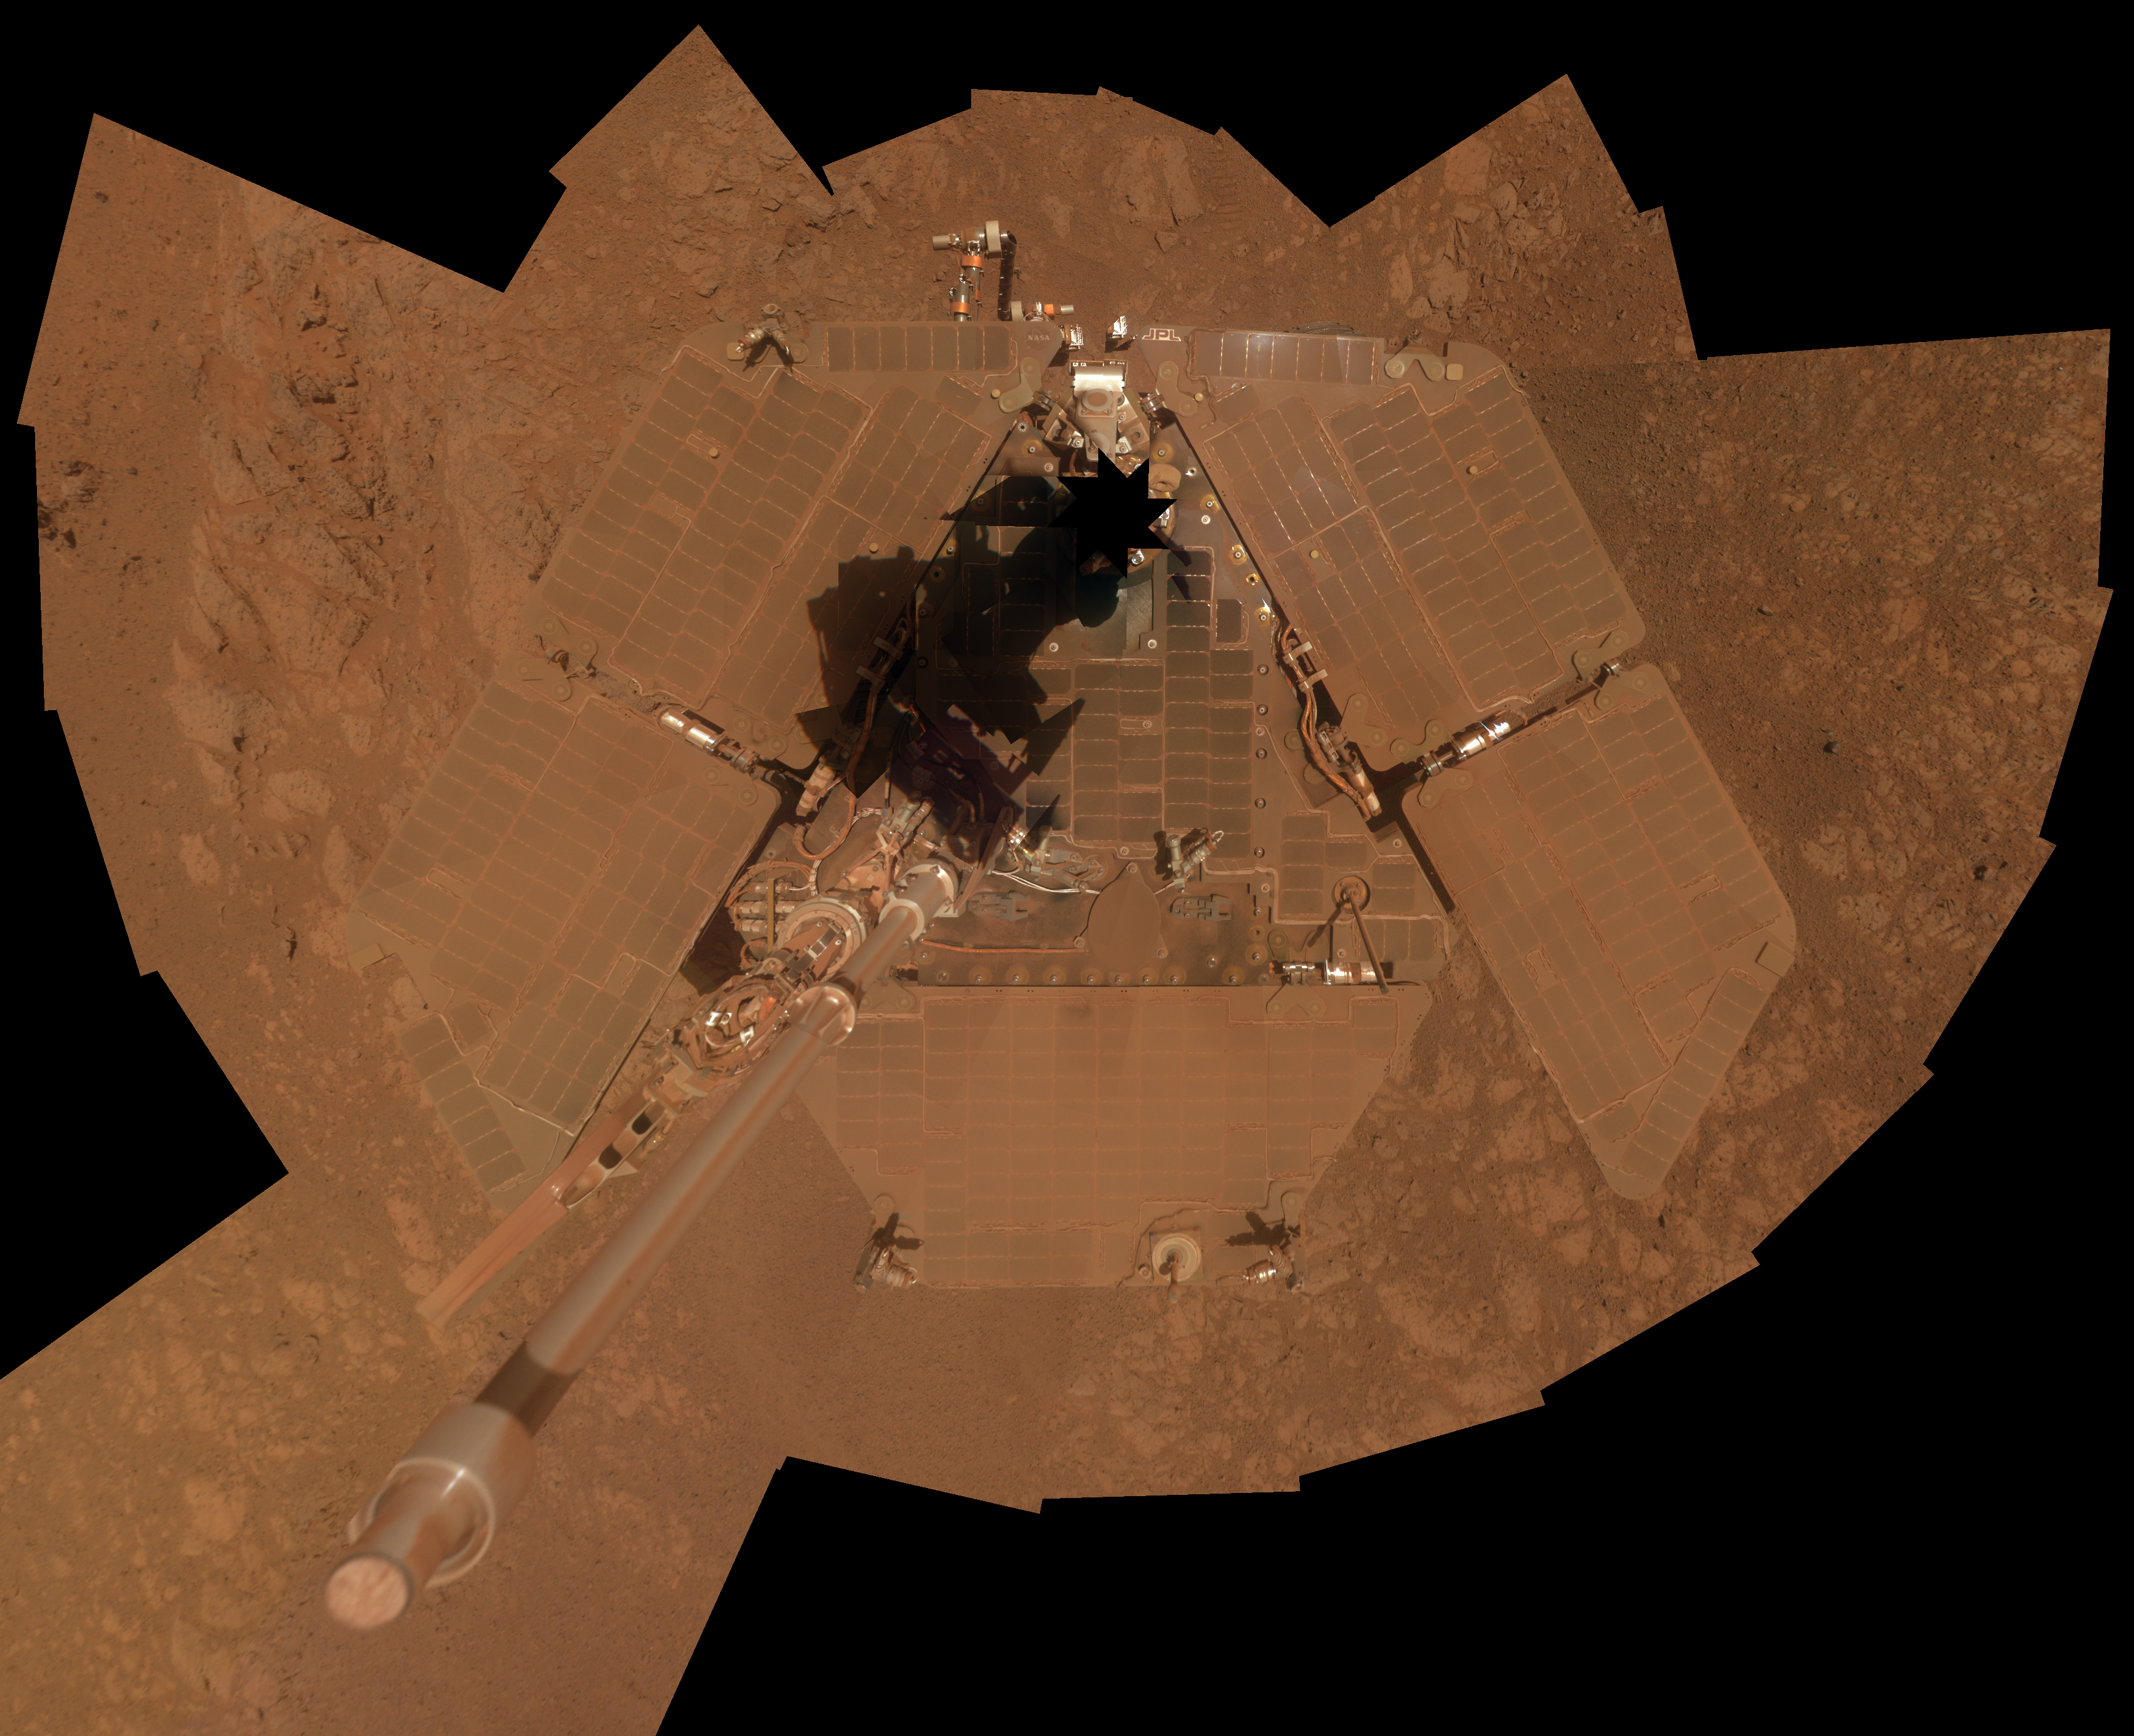

Self-Portrait by Opportunity Mars Rover in January 2014

NASA’s Mars Exploration Rover Opportunity recorded the component images for this self-portrait about three weeks before completing a decade of work on Mars. The rover’s panoramic camera (Pancam) took the images during the interval Jan. 3, 2014, to Jan. 6, 2014, a few days after winds removed some of the dust that had been accumulating on the rover’s solar panels.

Opportunity landed on Mars on Jan. 25, 2004, Universal Time (Jan. 24, 2004, PST) for a mission that was planned to last three months. It is still active 10 Earth years later.

This image is presented as a vertical projection. The mast on which the Pancam is mounted does not appear in the image, though its shadow does.

Credit: NASA/JPL-Caltech/Cornell Univ./Arizona State Univ.